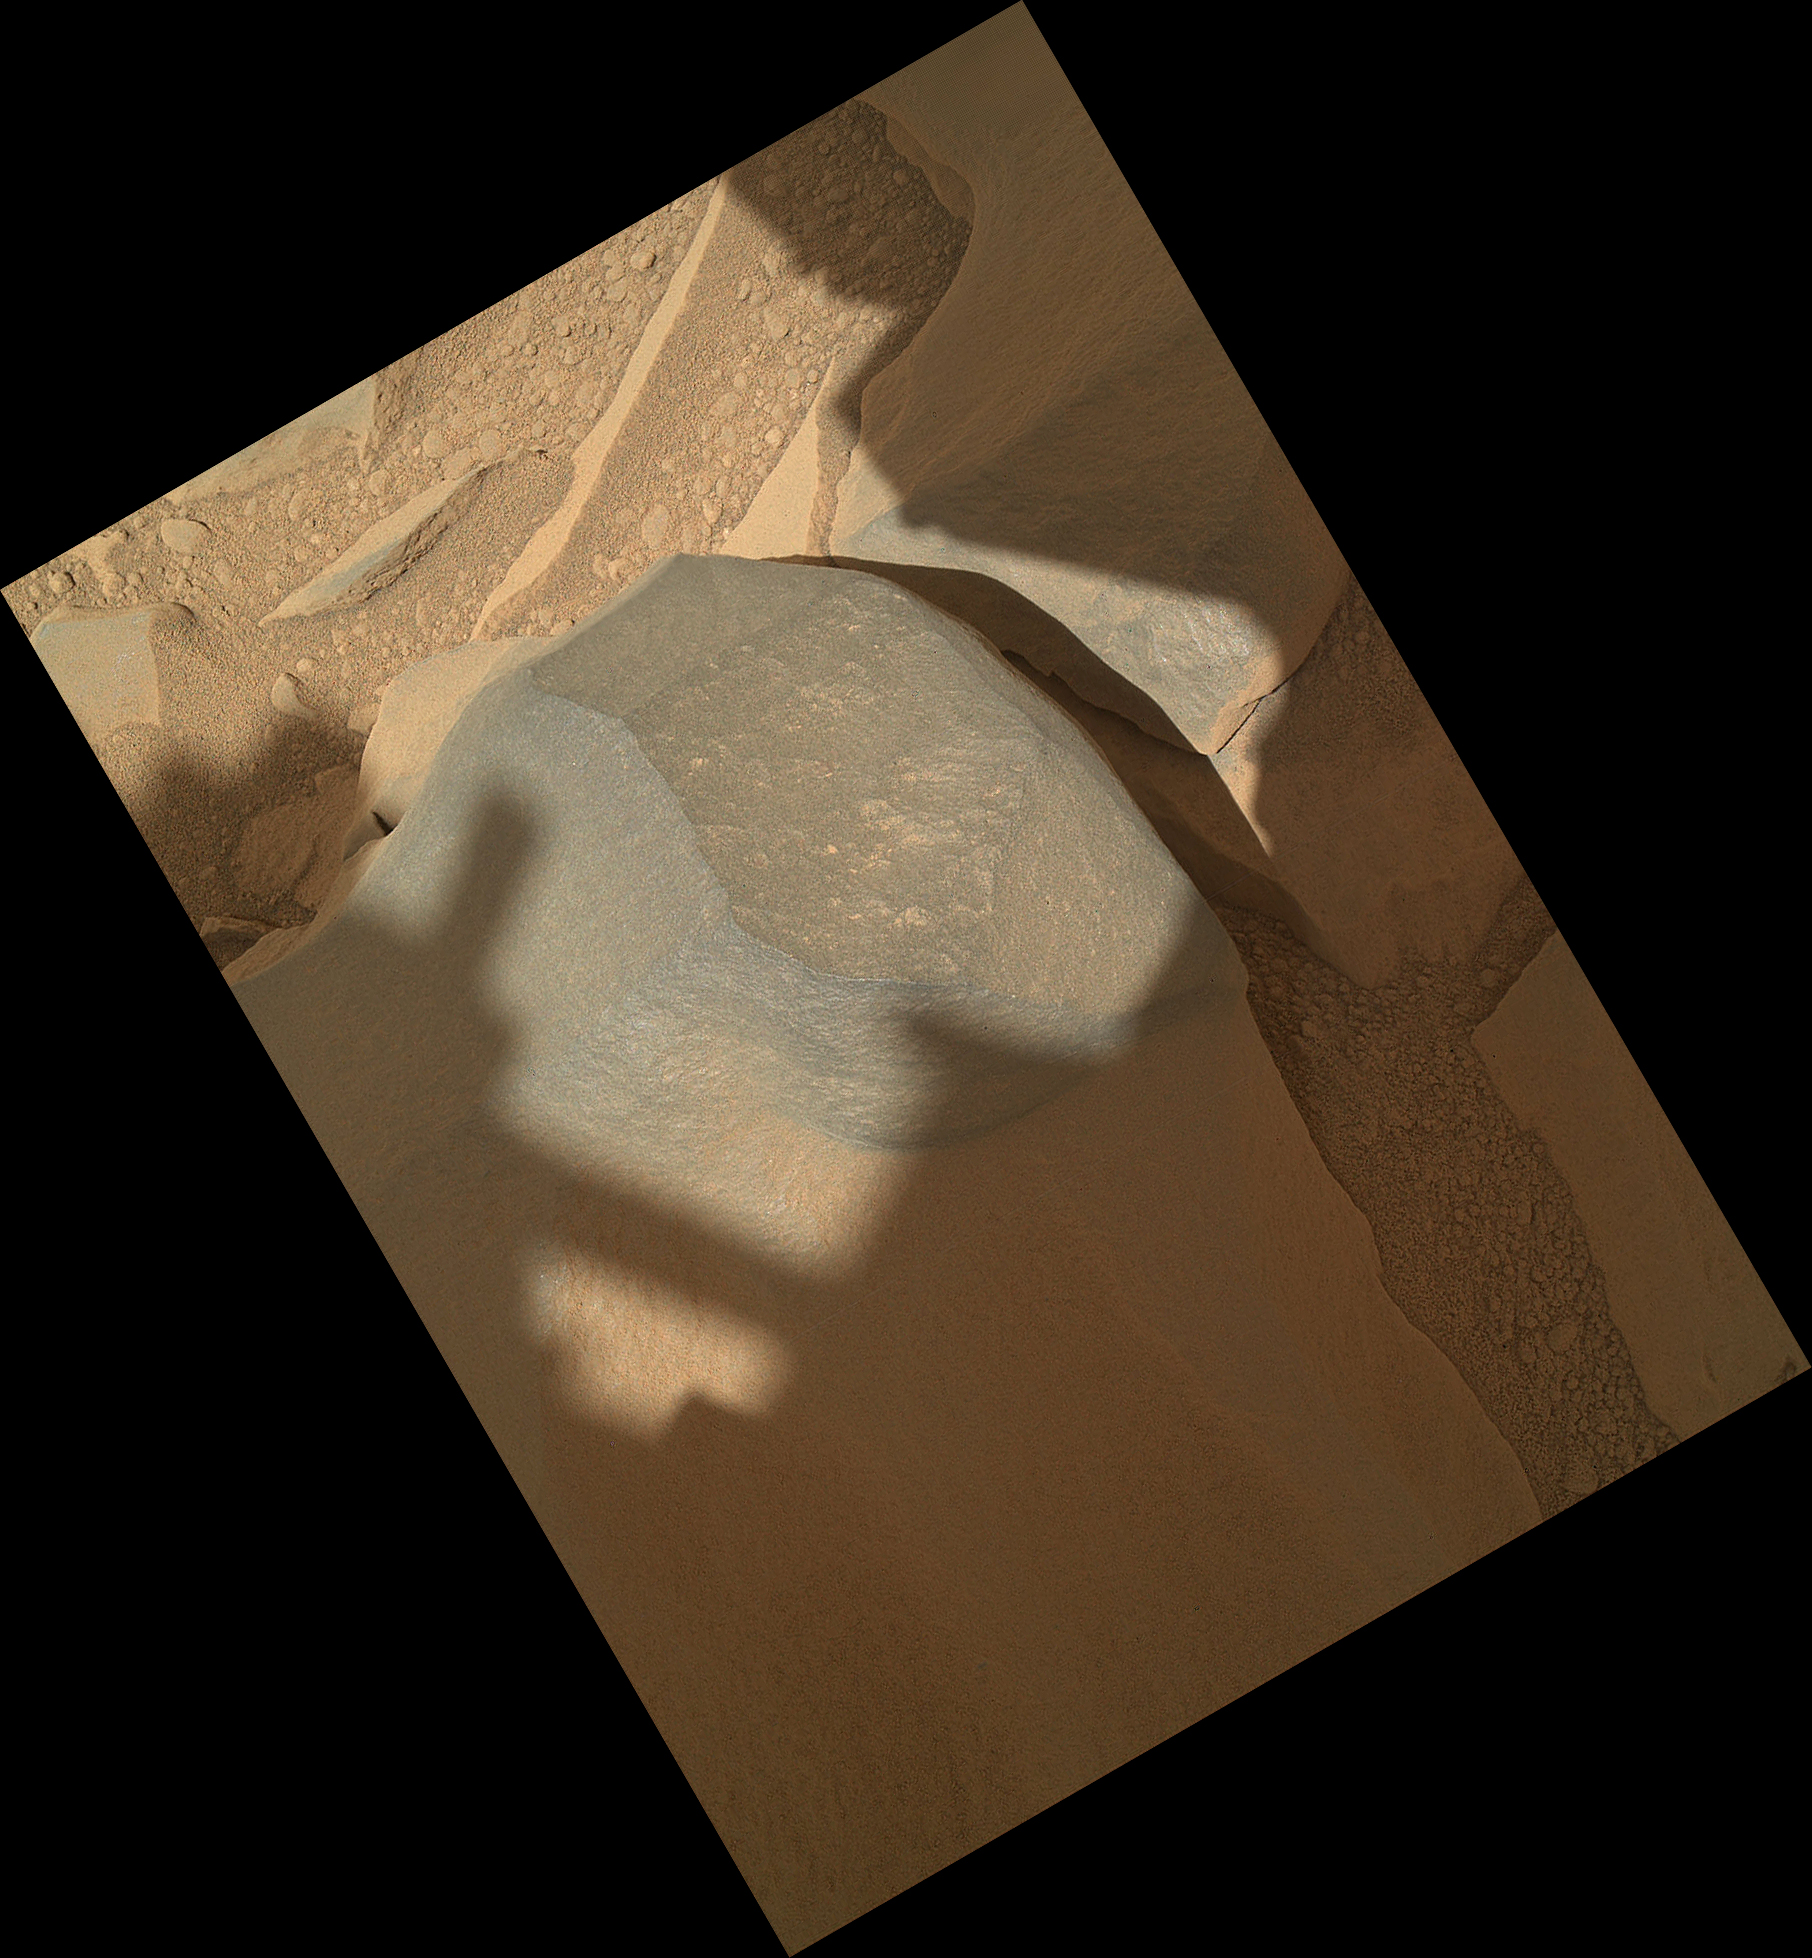

‘Bathurst Inlet’ Rock on Curiosity’s Sol 54, Context View

NASA’s Mars rover Curiosity held its Mars Hand Lens Imager (MAHLI) camera about 10.5 inches (27 centimeters) away from the top of a rock called “Bathurst Inlet” for a set of eight images combined into this merged-focus view of the rock. This context image covers an area roughly 6.5 inches by 5 inches (16 centimeters by 12 centimeters). Resolution is about 105 microns per pixel.

MAHLI took the component images for this merged-focus view, plus closer-up images of Bathurst Inlet, during Curiosity’s 54th Martian day, or sol (Sept. 30, 2012). The instrument’s principal investigator had invited Curiosity’s science team to “MAHLI it up!” in the selection of Sol 54 targets for inspection with MAHLI and with the other instrument at the end of Curiosity’s arm, the Alpha Particle X-Ray Spectrometer.

A merged-focus MAHLI view from closer to the rock, providing even finer resolution (see PIA14763).

The “Bathurst Inlet” rock is dark gray and appears to be so fine-grained that MAHLI cannot resolve grains or crystals in it. This means that the grains or crystals, if there are any at all, are smaller than about 80 microns in size. Some windblown sand-sized grains or dust aggregates have accumulated on the surface of the rock but this surface is clean compared to, for example, the pebbly substrate below the rock (upper left and lower right in this context image).

MAHLI can do focus merging onboard. The full-frame versions of the eight separate images that were combined into this view were not even returned to Earth — just the thumbnail versions. Merging the images onboard reduces the volume of data that needs to be downlinked to Earth.

JPL manages the Mars Science Laboratory/Curiosity for NASA’s Science Mission Directorate in Washington. The rover was designed, developed and assembled at JPL, a division of the California Institute of Technology in Pasadena.

Credit: NASA/JPL-Caltech/Malin Space Science Systems